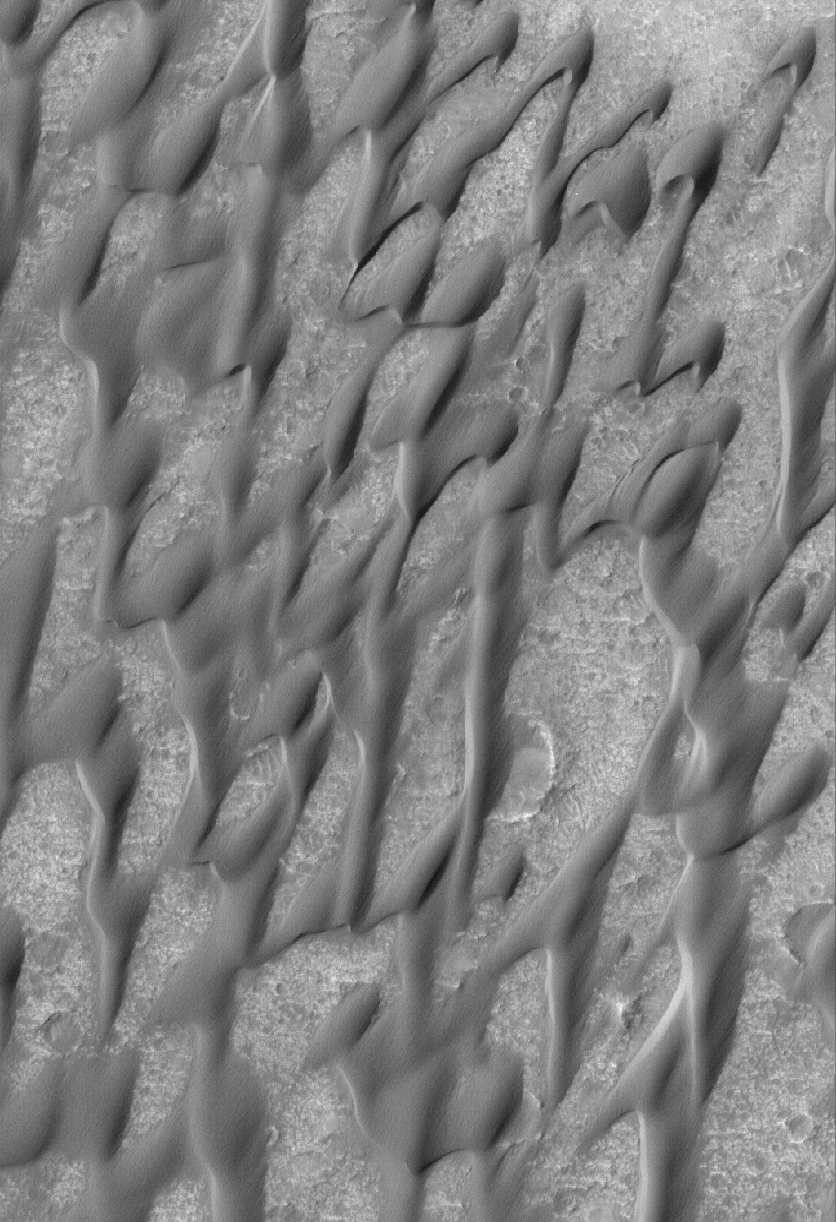

Groovy Dunes

23 April 2005
This Mars Global Surveyor (MGS) Mars Orbiter Camera (MOC) image shows a favorite among the MGS MOC operations team at Malin Space Science Systems, another example of the grooved dunes in Herschel Crater. The fine-scale grooves on the sand dune surfaces were formed by wind erosion. The sand dune surfaces have, over time, become crusted and the dunes immobilized. Wind now has to scour sand from the surfaces of these bedforms, creating small wind erosion features known as yardangs in the sand.

Location near: 15.7°S, 228.9°W
Image width: ~3 km (~1.9 mi)
Illumination from: upper left
Season: Southern Winter

Credit: NASA/JPL/Malin Space Science Systems